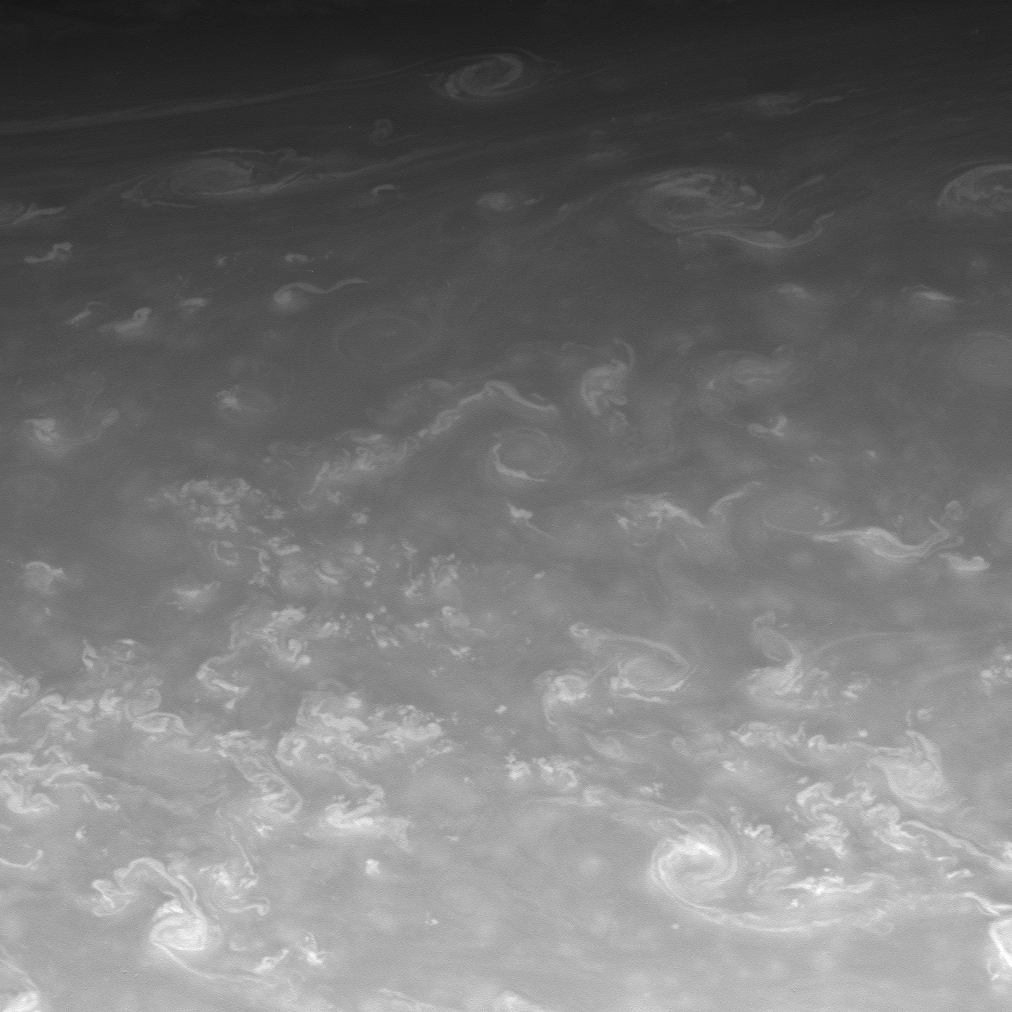

Storms of the High North

Sinuous clouds and hurricane-sized vortices mingle in Saturn’s northern skies.

This view looks toward a region located at 70 degrees north latitude on Saturn.

Despite the level of detail visible here, the region shown is wide enough to contain the planet Mars comfortably.

The image was taken with Cassini’s CB1 spectral filter, which is sensitive to wavelengths of visible red light centered at 619 nanometers. The view was acquired with the spacecraft’s narrow-angle camera on May 23, 2008 at a distance of approximately 1.2 million kilometers (775,000 miles) from Saturn. Image scale is 7 kilometers (4 miles) per pixel.

The Cassini-Huygens mission is a cooperative project of NASA, the European Space Agency and the Italian Space Agency. The Jet Propulsion Laboratory, a division of the California Institute of Technology in Pasadena, manages the mission for NASA’s Science Mission Directorate, Washington, D.C. The Cassini orbiter and its two onboard cameras were designed, developed and assembled at JPL. The imaging operations center is based at the Space Science Institute in Boulder, Colo.

Credit: NASA/JPL/Space Science Institute